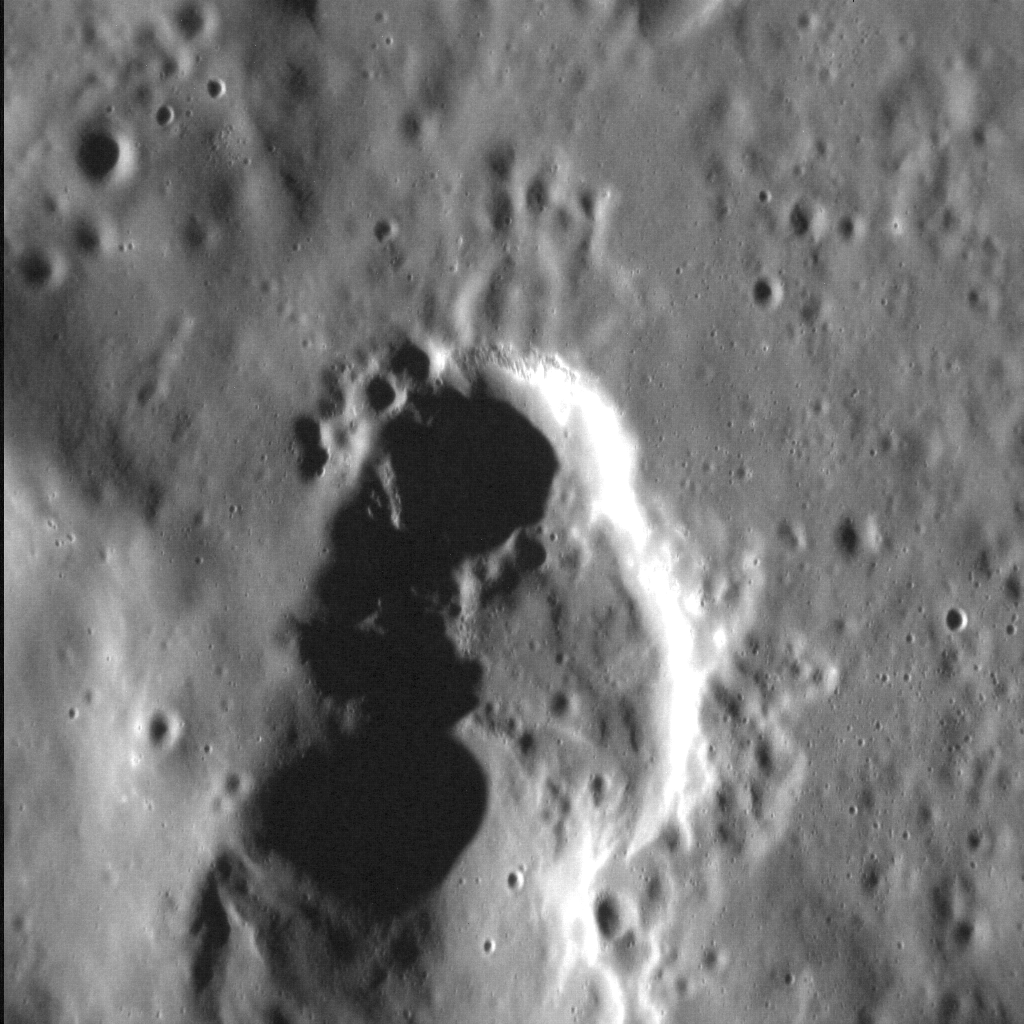

Volcanic Vent? Vacant Void!

This depression, some 20 km (12 mi.) in length, is situated in a crater that has been deformed by Victoria Rupes, a long system of tectonic scarps that corresponds to a fold-and-thrust belt on Earth. This depression is probably a vent from which volcanic material has issued. The location of the vent along the leading edge of the rupes suggests that magma may have migrated to the surface along the faults of this large tectonic system. Interestingly, although color data indicate that pyroclastic material erupted from this vent, there is no evidence of corresponding lava flows, commonly found with pyroclastic deposits on Earth, surrounding the vent.

This image was acquired as a high-resolution targeted observation. Targeted observations are images of a small area on Mercury’s surface at resolutions much higher than the 250-meter/pixel (820 feet/pixel) morphology base map or the 1-kilometer/pixel (0.6 miles/pixel) color base map. It is not possible to cover all of Mercury’s surface at this high resolution during MESSENGER’s one-year mission, but several areas of high scientific interest are generally imaged in this mode each week.

Date acquired: October 11, 2012
Image Mission Elapsed Time (MET): 258458062
Image ID: 2745966
Instrument: Narrow Angle Camera (NAC) of the Mercury Dual Imaging System (MDIS)
Center Latitude: 48.5°
Center Longitude: 326.5° E
Resolution: 18 meters/pixel
Scale: The field of view from top to bottom is approx. 20 km (12 mi.).
Incidence Angle: 75.8°
Emission Angle: 34.9°
Phase Angle: 110.7°

The MESSENGER spacecraft is the first ever to orbit the planet Mercury, and the spacecraft’s seven scientific instruments and radio science investigation are unraveling the history and evolution of the Solar System’s innermost planet. Visit the Why Mercury? section of this website to learn more about the key science questions that the MESSENGER mission is addressing. During the one-year primary mission, MDIS acquired 88,746 images and extensive other data sets. MESSENGER is now in a year-long extended mission, during which plans call for the acquisition of more than 80,000 additional images to support MESSENGER’s science goals.

These images are from MESSENGER, a NASA Discovery mission to conduct the first orbital study of the innermost planet, Mercury. For information regarding the use of images, see the MESSENGER image use policy.

Credit: NASA/Johns Hopkins University Applied Physics Laboratory/Carnegie Institution of Washington